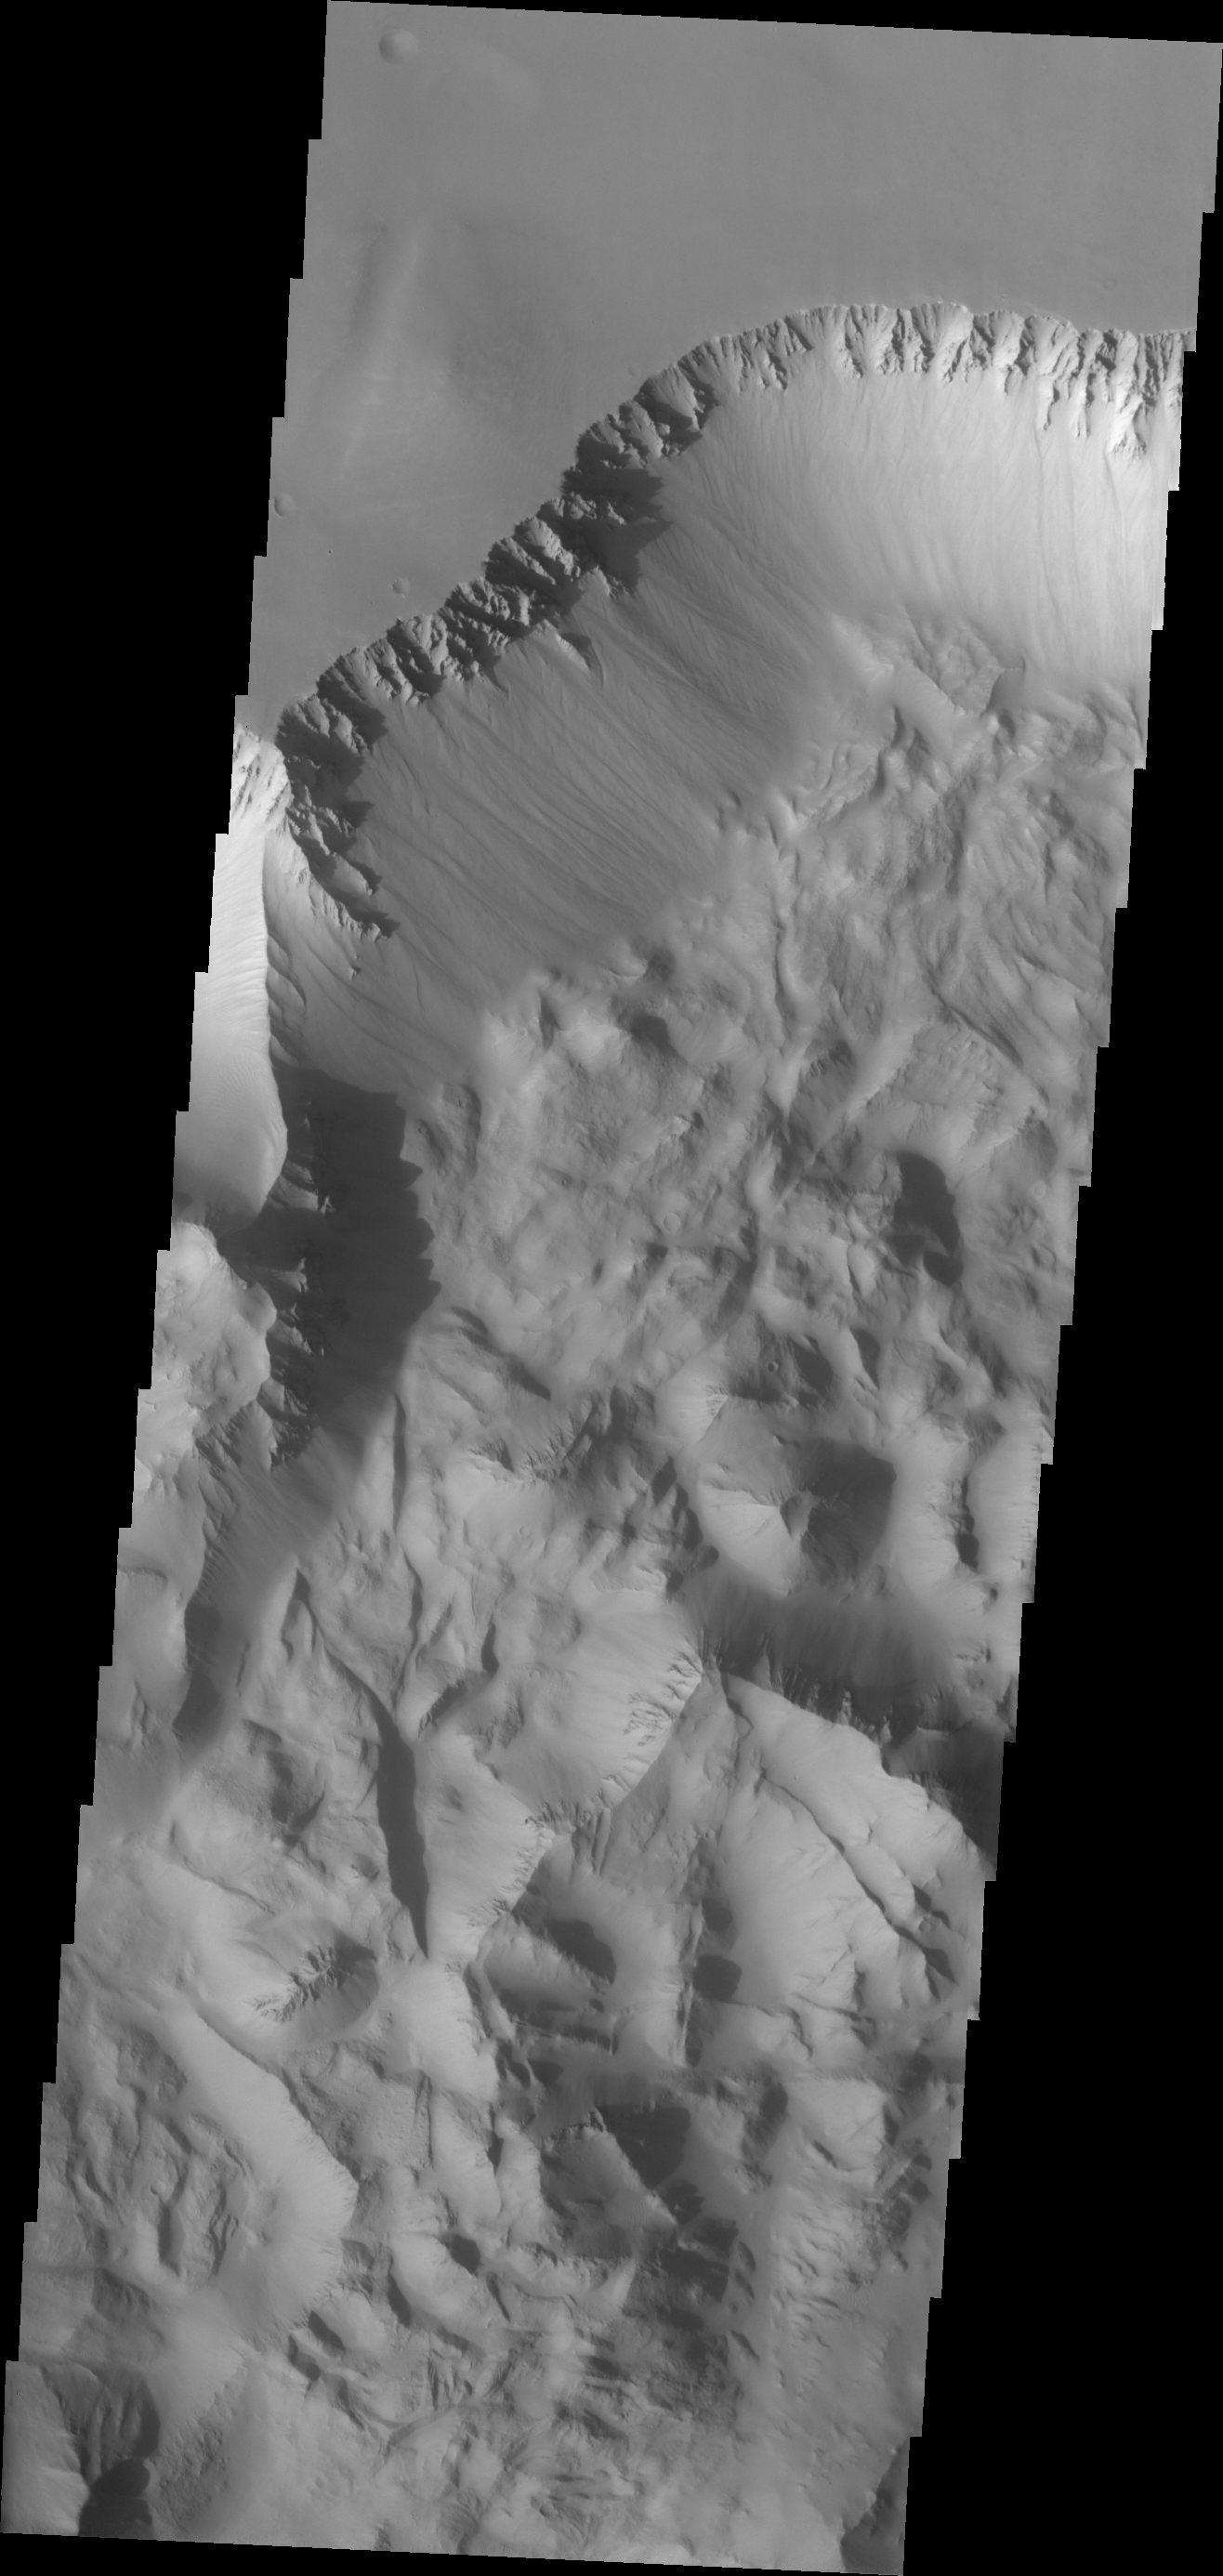

Investigating Mars: Ius Chasma

Continuing eastward along Ius Chasma, this section of the canyon floor has been completely filled by blocky deposits from large volume landslides.

A landslide is a failure of slope due to gravity. They initiate due to several reasons. A lower layer of poorly cemented/resistant material may have been eroded, undermining the wall above which then collapses; earth quake seismic waves can cause the slope to collapse; and even an impact event near the canyon wall can cause collapse. As millions of tons of material fall and slide down slope a scalloped cavity forms at the upper part where the slope failure occurred. At the material speeds downhill it will pick up more of the underlying slope, increasing the volume of material entrained into the landslide. Whereas some landslides spread across the canyon floor forming lobate deposits, very large volume slope failures will completely fill the canyon floor in a large complex region of chaotic blocks.

Ius Chasma is at the western end of Valles Marineris, south of Tithonium Chasma. Valles Marineris is over 4000 kilometers long, wider than the United States. Ius Chasma is almost 850 kilometers long (528 miles), 120 kilometers wide and over 8 kilometers deep. In comparison, the Grand Canyon in Arizona is about 175 kilometers long, 30 kilometers wide, and only 2 kilometers deep. The canyons of Valles Marineris were formed by extensive fracturing and pulling apart of the crust during the uplift of the vast Tharsis plateau. Landslides have enlarged the canyon walls and created deposits on the canyon floor. Weathering of the surface and influx of dust and sand have modified the canyon floor, both creating and modifying layered materials. There are many features that indicate flowing and standing water played a part in the chasma formation.

The Odyssey spacecraft has spent over 15 years in orbit around Mars, circling the planet more than 71,000 times. It holds the record for longest working spacecraft at Mars. THEMIS, the IR/VIS camera system, has collected data for the entire mission and provides images covering all seasons and lighting conditions. Over the years many features of interest have received repeated imaging, building up a suite of images covering the entire feature. From the deepest chasma to the tallest volcano, individual dunes inside craters and dune fields that encircle the north pole, channels carved by water and lava, and a variety of other feature, THEMIS has imaged them all. For the next several months the image of the day will focus on the Tharsis volcanoes, the various chasmata of Valles Marineris, and the major dunes fields. We hope you enjoy these images!

Credit: NASA/JPL-Caltech/ASU